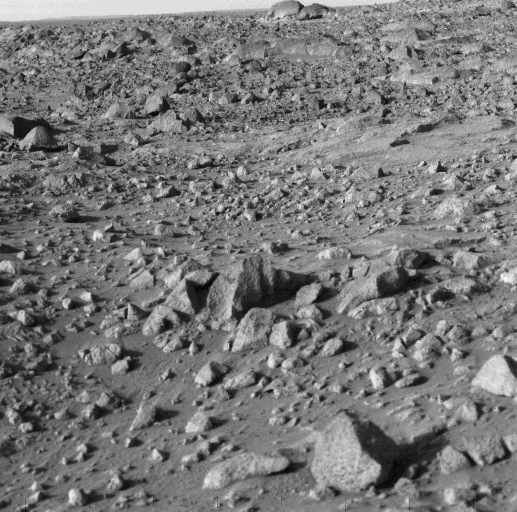

High Resolution Image From Viking Lander 1

Viking 1 took this high-resolution picture today, its third day on Mars. Distance from the camera to the nearfield (bottom) is about 4 meters (13 feet); to the horizon, about 3 kilometers (1.8 miles). The photo shows numerous angular blocks ranging in size from a few centimeters to several meters. The surface between the blocks is composed of fine-grained material. Accumulation of some fine-grained material behind blocks indicates wind deposition of dust and sand downwind of obstacles. The large block on the horizon is about 4 meters (13 feet) wide. Distance across the horizon is about 34 meters (110 feet).

Credit: NASA/JPL